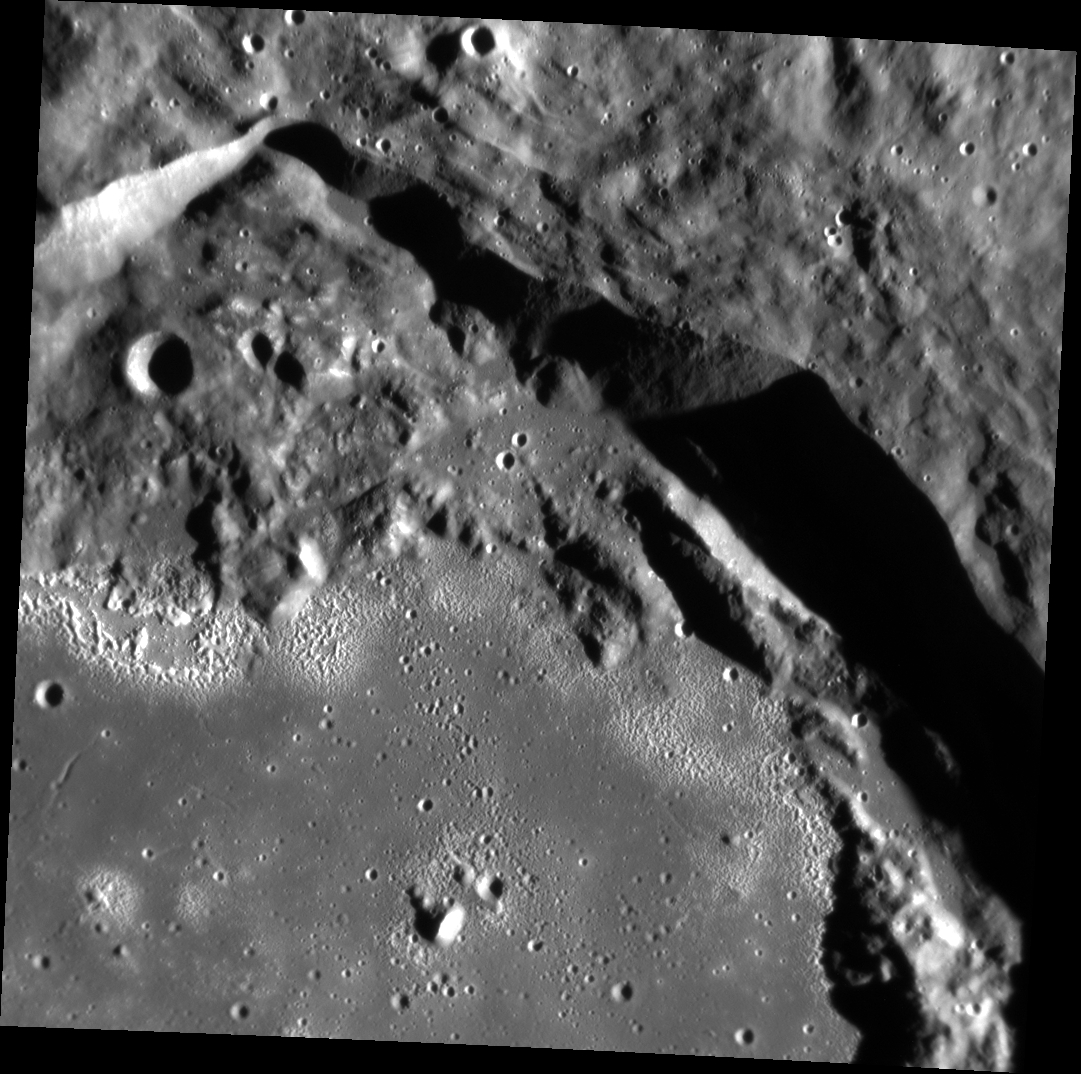

Rim and Hollows

This image features the northeast corner of Seuss crater. Named after the Theodor Seuss Geisel, or Dr. Seuss, this image reveals a close up of impact melt on the crater floor and hollows inside the crater. The crater rim’s fresh and crisp appearance indicates that this is a relatively young crater.

This image was acquired as a high-resolution targeted observation. Targeted observations are images of a small area on Mercury’s surface at resolutions much higher than the 200-meter/pixel morphology base map. It is not possible to cover all of Mercury’s surface at this high resolution, but typically several areas of high scientific interest are imaged in this mode each week.

Date acquired: December 16, 2013
Image Mission Elapsed Time (MET): 29538349
Image ID: 5393956
Instrument: Narrow Angle Camera (NAC) of the Mercury Dual Imaging System (MDIS)
Center Latitude: 8.18°
Center Longitude: 33.51° E
Resolution: 32 meters/pixel
Scale: The small crater towards the left of the image is 2.2 km (1.4 miles) in diameter.
Incidence Angle: 74.6°
Emission Angle: 7.9°
Phase Angle: 66.7°

The MESSENGER spacecraft is the first ever to orbit the planet Mercury, and the spacecraft’s seven scientific instruments and radio science investigation are unraveling the history and evolution of the Solar System’s innermost planet. MESSENGER acquired over 150,000 images and extensive other data sets. MESSENGER is capable of continuing orbital operations until early 2015.

For information regarding the use of images, see the MESSENGER image use policy.

Credit: NASA/Johns Hopkins University Applied Physics Laboratory/Carnegie Institution of Washington